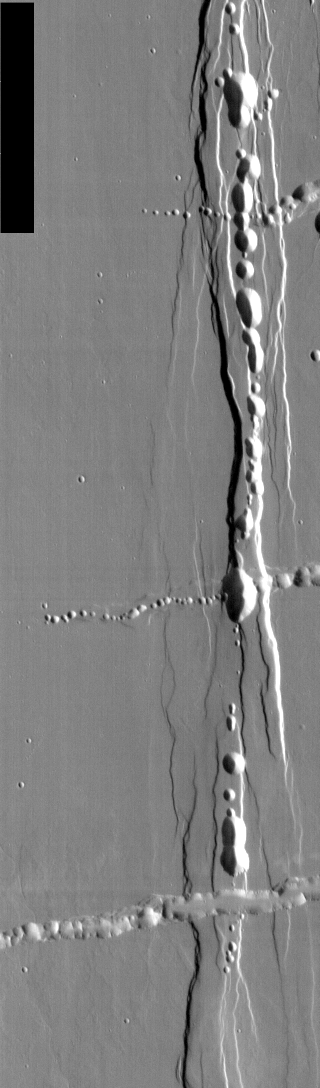

Alba Patera Collapse Pits

We will be looking at collapse pits for the next two weeks. Collapse pits on Mars are formed in several ways. In volcanic areas, channelized lava flows can form roofs which insulate the flowing lava. These features are termed lava tubes on Earth and are common features in basaltic flows. After the lava has drained, parts of the roof of the tube will collapse under its own weight. These collapse pits will only be as deep as the bottom of the original lava tube. Another type of collapse feature associated with volcanic areas arises when very large eruptions completely evacuate the magma chamber beneath the volcano. The weight of the volcano will cause the entire edifice to subside into the void space below it. Structural features including fractures and graben will form during the subsidence. Many times collapse pits will form within the graben. In addition to volcanic collapse pits, Mars has many collapse pits formed when volatiles (such as subsurface ice) are released from the surface layers. As the volatiles leave, the weight of the surrounding rock causes collapse pits to form.

This image of the Alba Patera region has both lava tube collapse pits (running generally east/west) and subsidence related collapse within structural grabens.

Image information: IR instrument. Latitude 26.9, Longitude 256.5 East (103.5 West). 100 meter/pixel resolution.

Note: this THEMIS visual image has not been radiometrically nor geometrically calibrated for this preliminary release. An empirical correction has been performed to remove instrumental effects. A linear shift has been applied in the cross-track and down-track direction to approximate spacecraft and planetary motion. Fully calibrated and geometrically projected images will be released through the Planetary Data System in accordance with Project policies at a later time.

NASA’s Jet Propulsion Laboratory manages the 2001 Mars Odyssey mission for NASA’s Office of Space Science, Washington, D.C. The Thermal Emission Imaging System (THEMIS) was developed by Arizona State University, Tempe, in collaboration with Raytheon Santa Barbara Remote Sensing. The THEMIS investigation is led by Dr. Philip Christensen at Arizona State University. Lockheed Martin Astronautics, Denver, is the prime contractor for the Odyssey project, and developed and built the orbiter. Mission operations are conducted jointly from Lockheed Martin and from JPL, a division of the California Institute of Technology in Pasadena.

Credit: NASA/JPL/Arizona State University